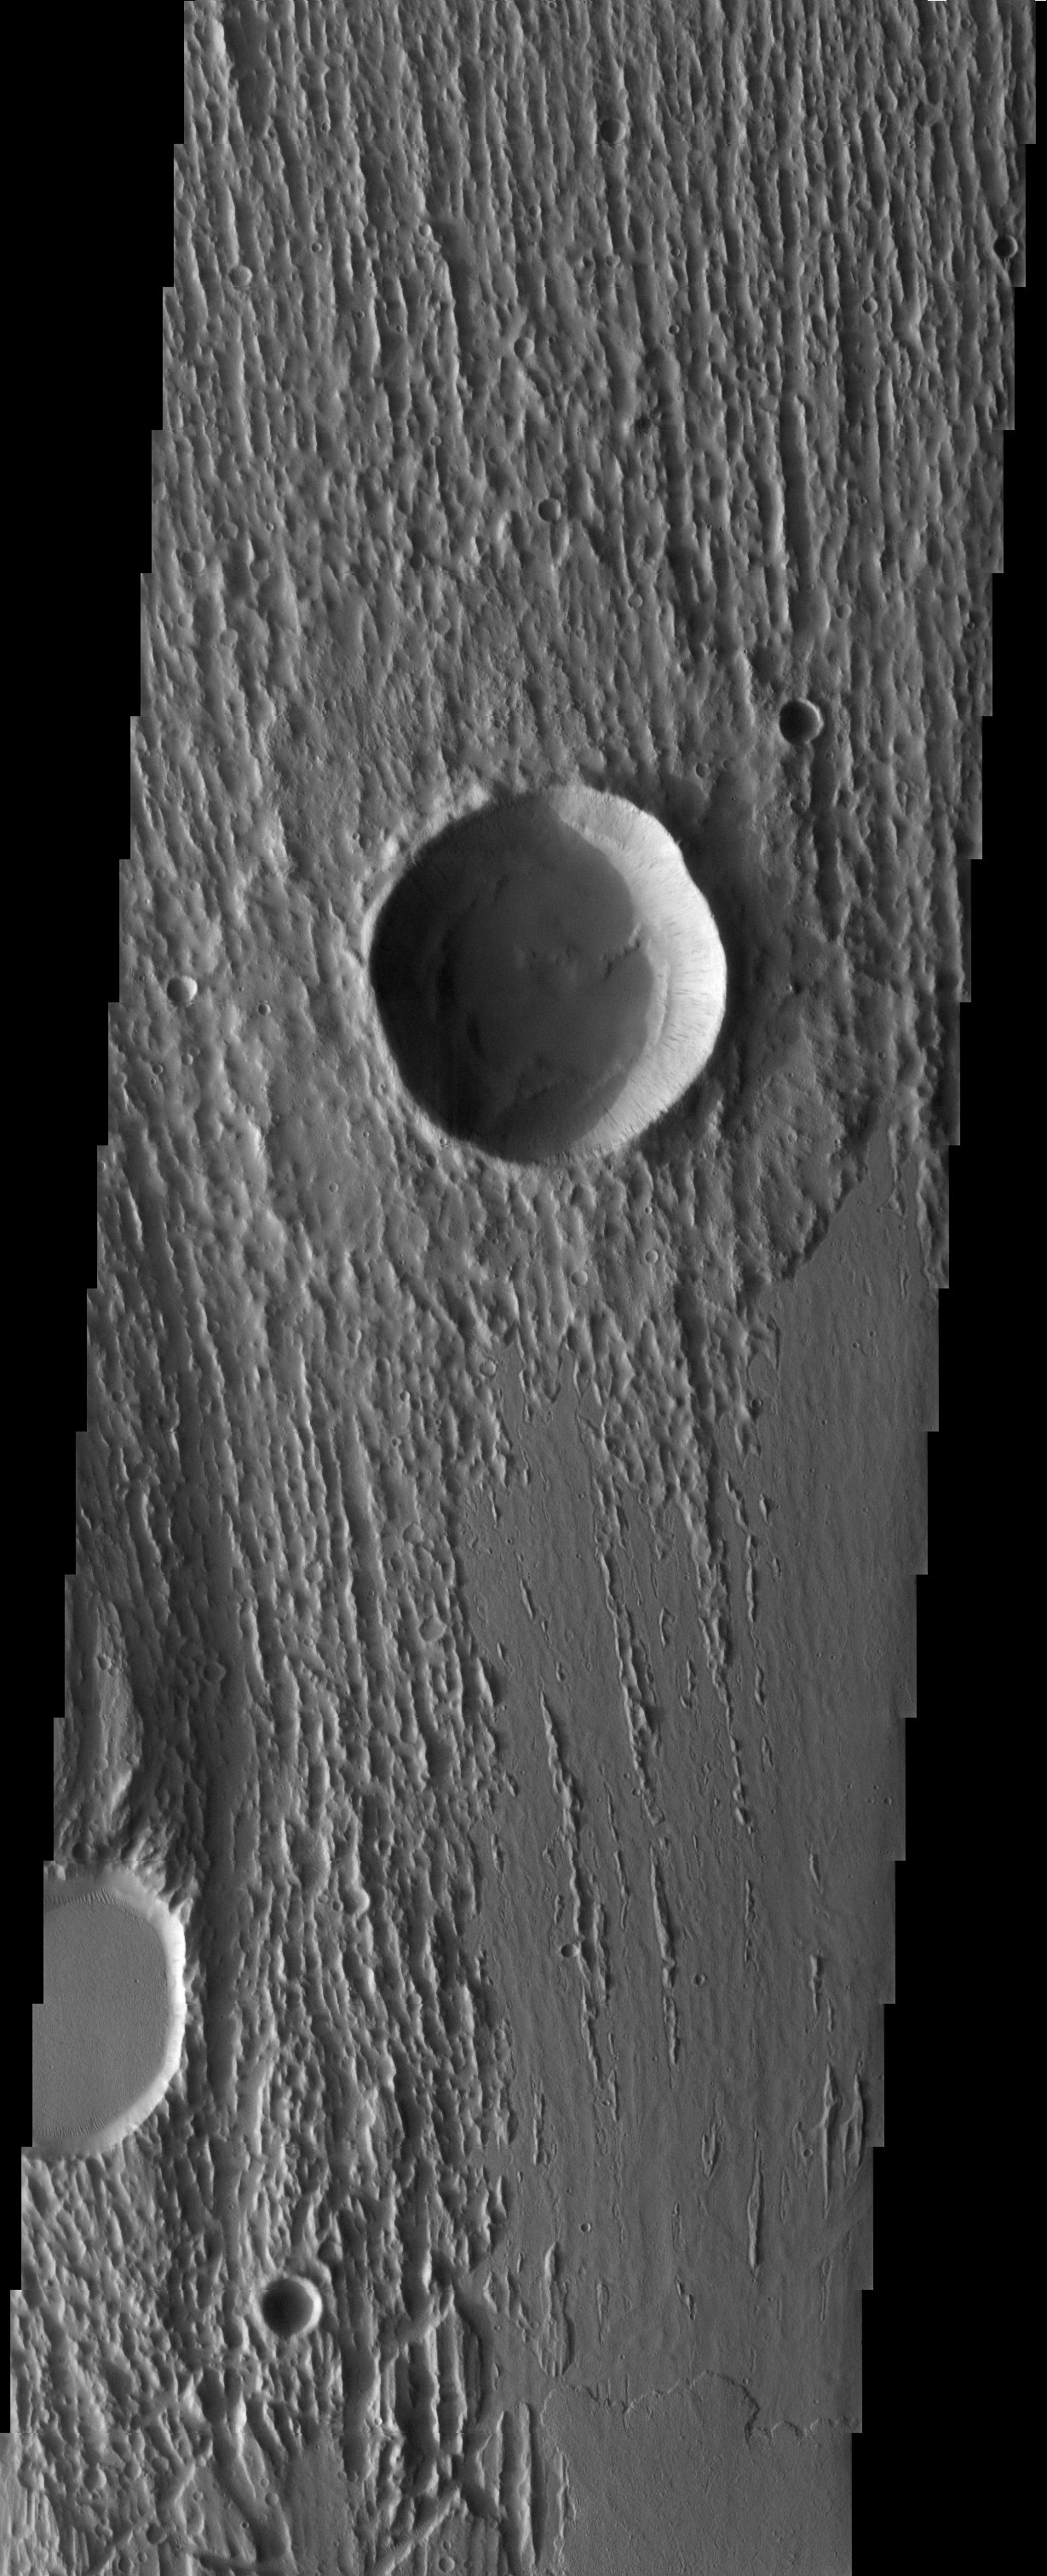

Wind, Water, and Lava

Released 18 June 2003

The three main geological agents acting on the Martian surface are visible in this image, within an outflow channel to the east of the Tharsis volcanos and north of Valles Marineris. In a wide channel previously eroded by water, linear features have been eroded into the rock by the wind. Later, lava flows embayed the streamlined rocks. A second, younger flow lobe is visible at the bottom of the image.

Image information: VIS instrument. Latitude 17, Longitude 283.6 East (76.4 West). 19 meter/pixel resolution.

Note: this THEMIS visual image has not been radiometrically nor geometrically calibrated for this preliminary release. An empirical correction has been performed to remove instrumental effects. A linear shift has been applied in the cross-track and down-track direction to approximate spacecraft and planetary motion. Fully calibrated and geometrically projected images will be released through the Planetary Data System in accordance with Project policies at a later time.

NASA’s Jet Propulsion Laboratory manages the 2001 Mars Odyssey mission for NASA’s Office of Space Science, Washington, D.C. The Thermal Emission Imaging System (THEMIS) was developed by Arizona State University, Tempe, in collaboration with Raytheon Santa Barbara Remote Sensing. The THEMIS investigation is led by Dr. Philip Christensen at Arizona State University. Lockheed Martin Astronautics, Denver, is the prime contractor for the Odyssey project, and developed and built the orbiter. Mission operations are conducted jointly from Lockheed Martin and from JPL, a division of the California Institute of Technology in Pasadena.

Credit: NASA/JPL/Arizona State University